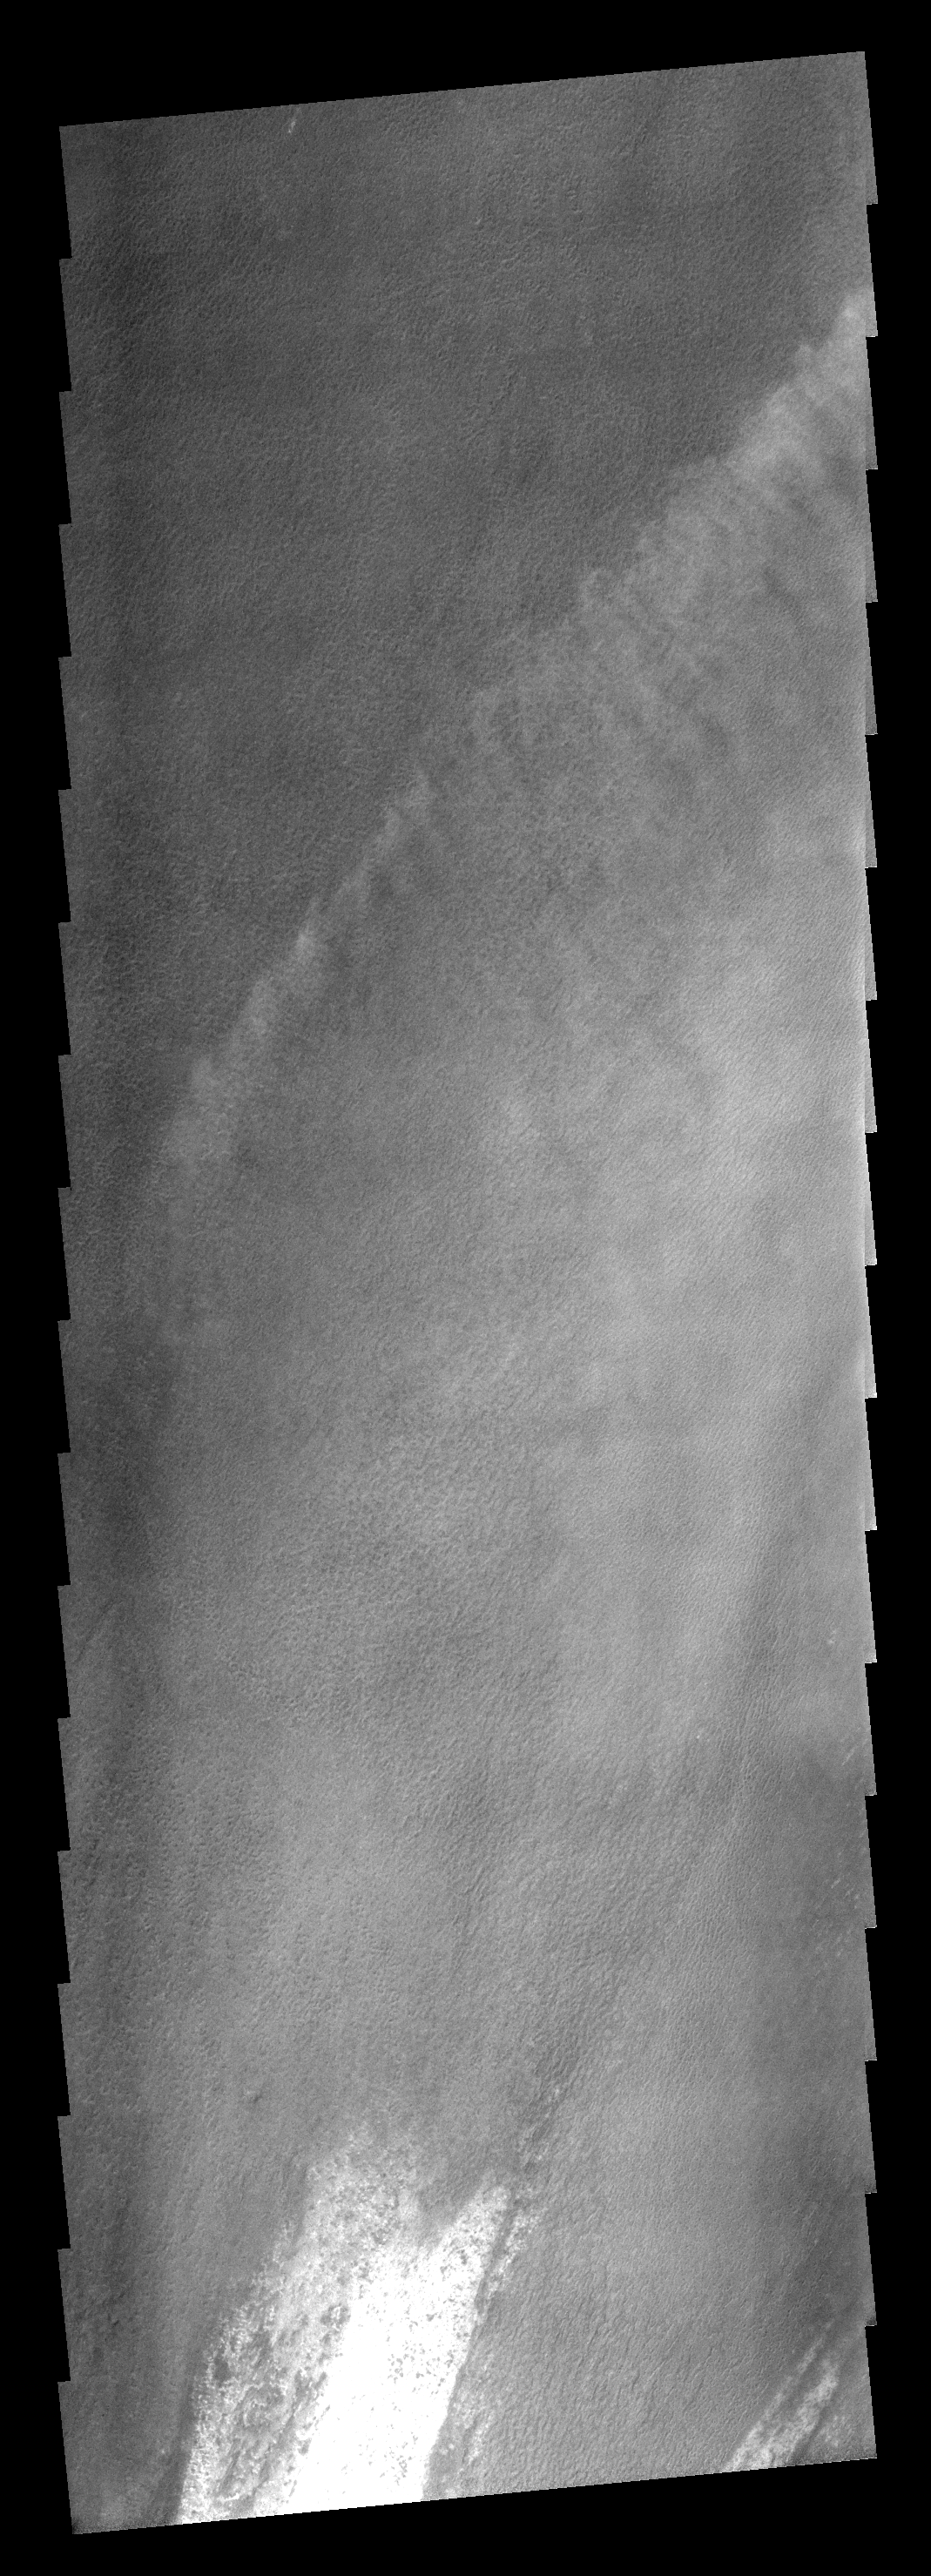

Cloud Front

These clouds formed in the south polar region. The faintness of the cloud system likely indicates that these are mainly ice clouds, with relatively little dust content.

Image information: VIS instrument. Latitude -86.7N, Longitude 212.3E. 17 meter/pixel resolution.

Note: this THEMIS visual image has not been radiometrically nor geometrically calibrated for this preliminary release. An empirical correction has been performed to remove instrumental effects. A linear shift has been applied in the cross-track and down-track direction to approximate spacecraft and planetary motion. Fully calibrated and geometrically projected images will be released through the Planetary Data System in accordance with Project policies at a later time.

NASA’s Jet Propulsion Laboratory manages the 2001 Mars Odyssey mission for NASA’s Office of Space Science, Washington, D.C. The Thermal Emission Imaging System (THEMIS) was developed by Arizona State University, Tempe, in collaboration with Raytheon Santa Barbara Remote Sensing. The THEMIS investigation is led by Dr. Philip Christensen at Arizona State University. Lockheed Martin Astronautics, Denver, is the prime contractor for the Odyssey project, and developed and built the orbiter. Mission operations are conducted jointly from Lockheed Martin and from JPL, a division of the California Institute of Technology in Pasadena.

Credit: NASA/JPL/ASU